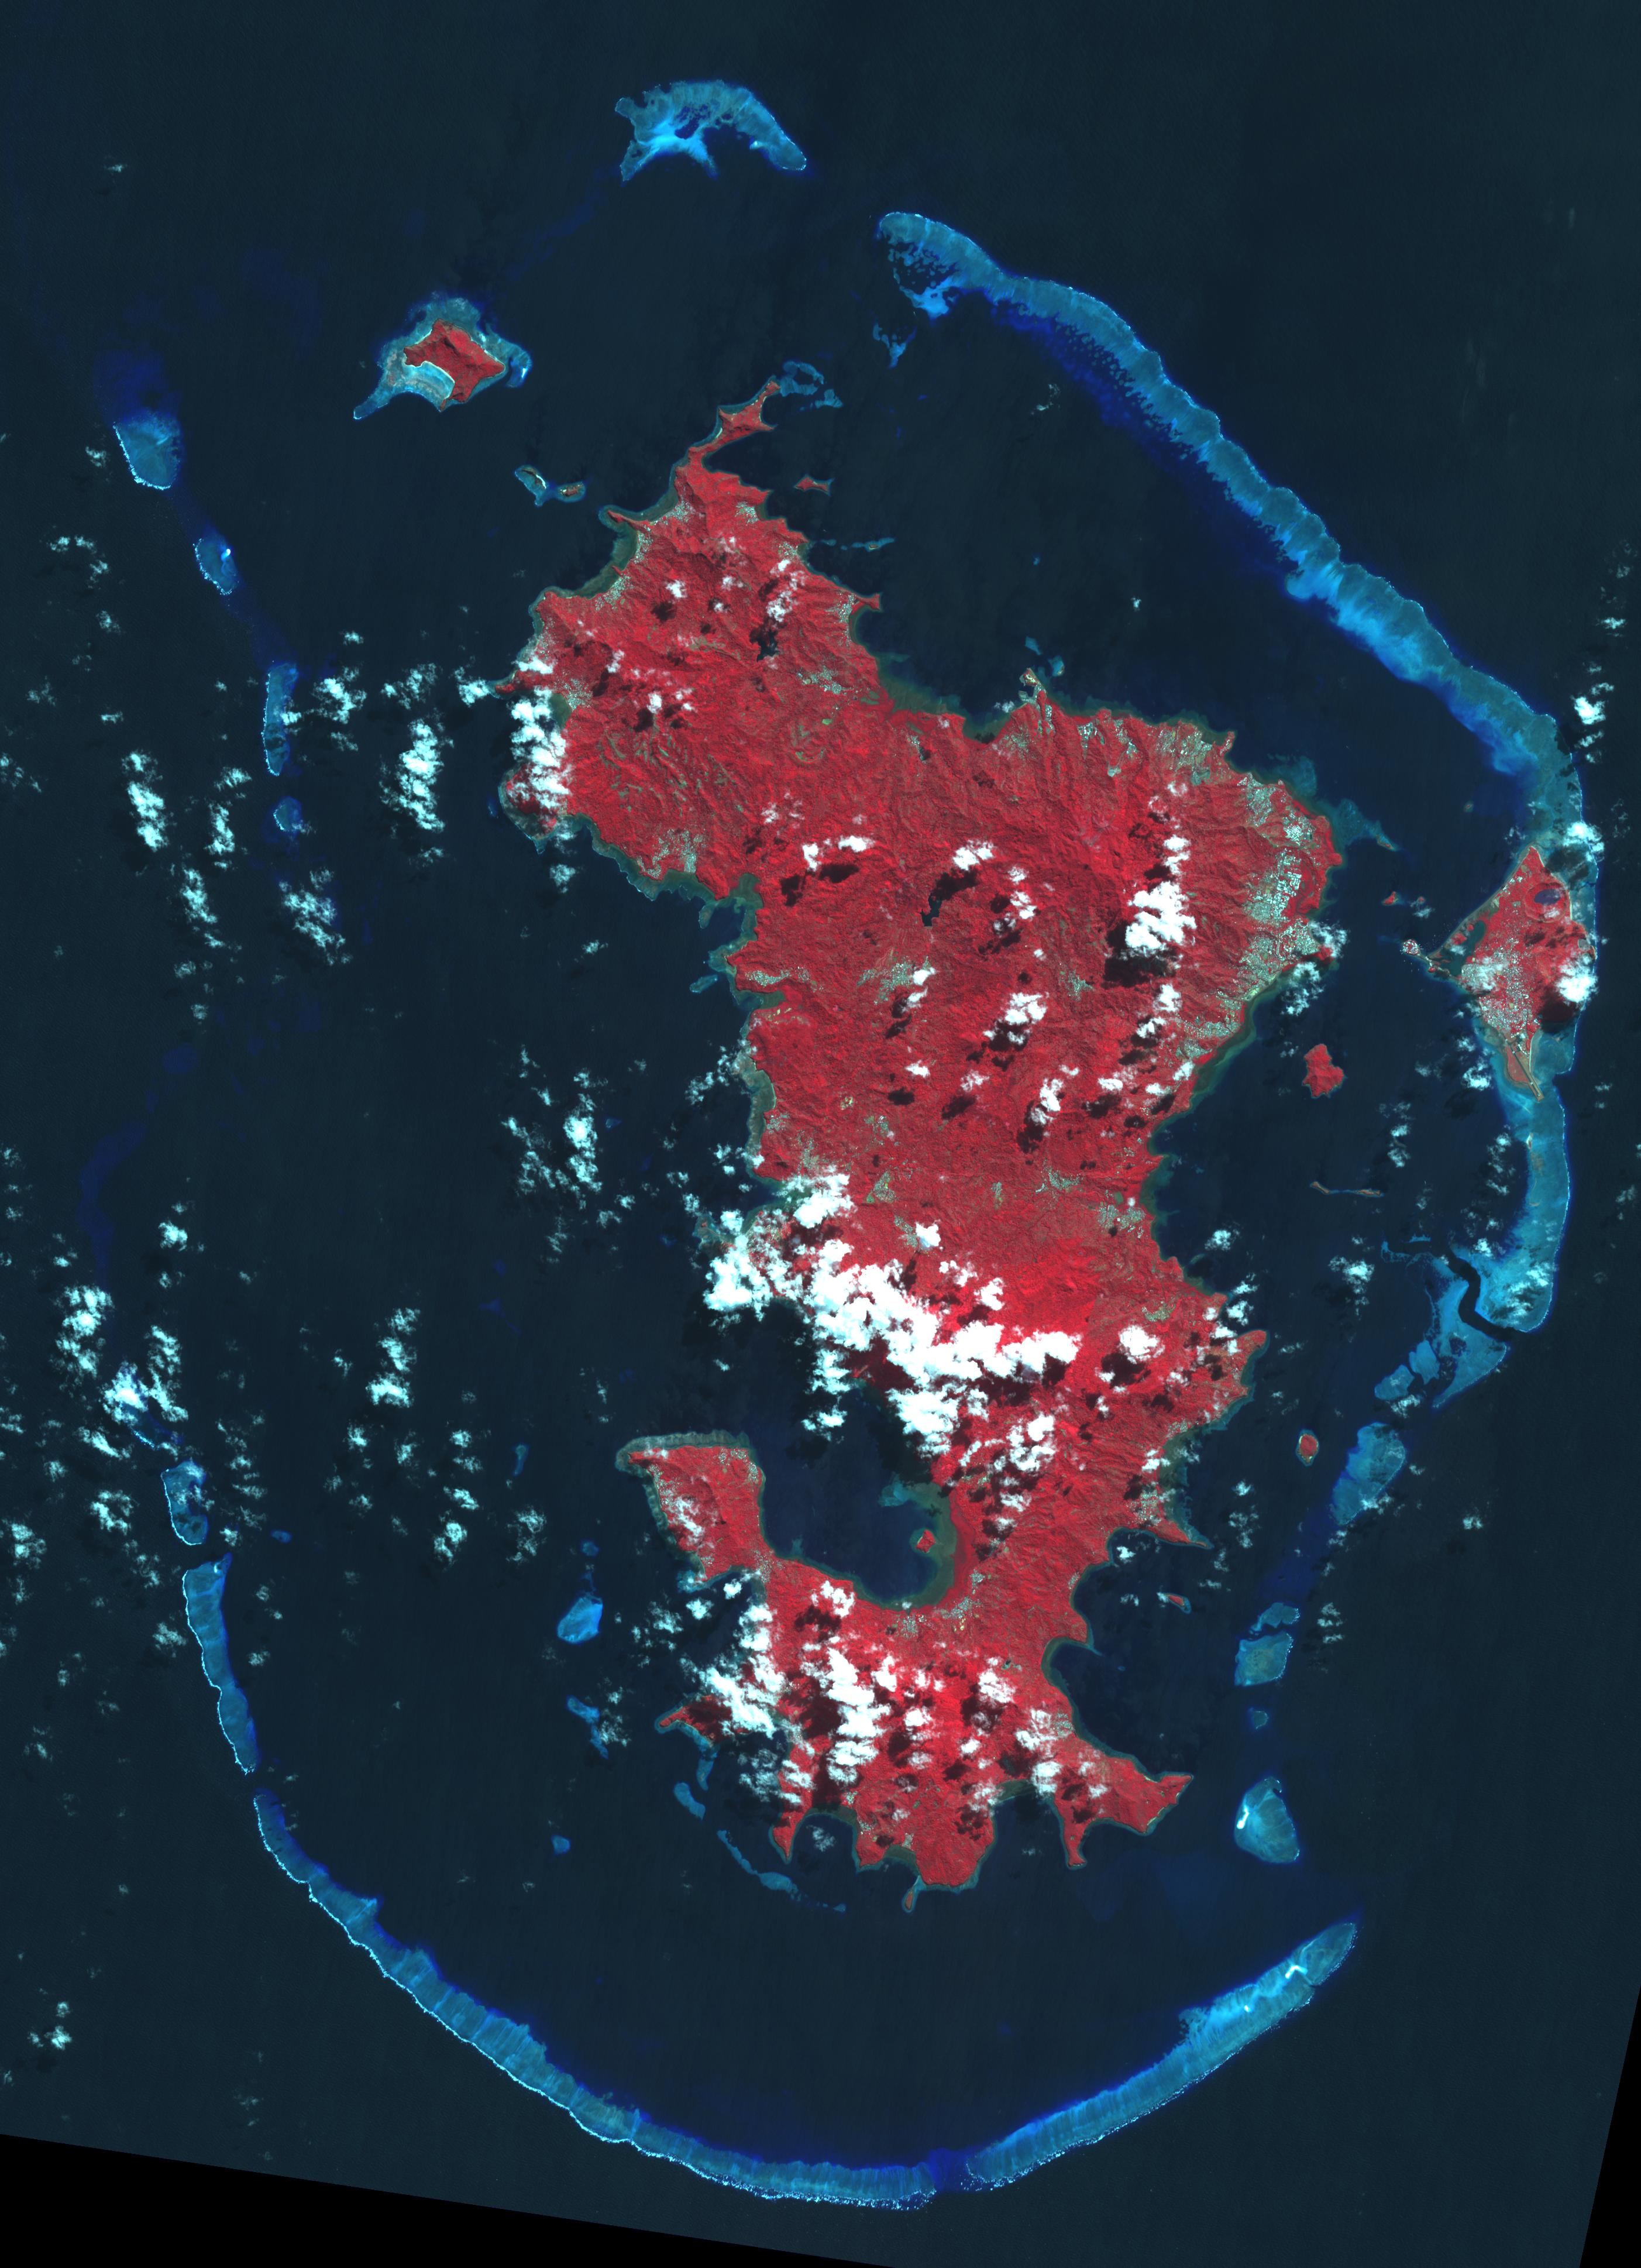

French Overseas Territory of Mayotte, Indian Ocean

Mayotte is a volcanic island in the Comoros archipelago between the eastern coast of Africa and the northern tip of Madagascar. It is a French Overseas Territory in the Indian Ocean. On December 14, the island was hit by devastating category-4 hurricane Chido, causing widespread damage and loss of life. The image was acquired June 7, 2016, covers an area of 42 by 58.5 km, and is located at 12.8 degrees south, 45.1 degrees east.

With its 14 spectral bands from the visible to the thermal infrared wavelength region and its high spatial resolution of about 50 to 300 feet (15 to 90 meters), ASTER images Earth to map and monitor the changing surface of our planet. ASTER is one of five Earth-observing instruments launched Dec. 18, 1999, on Terra. The instrument was built by Japan’s Ministry of Economy, Trade and Industry. A joint U.S./Japan science team is responsible for validation and calibration of the instrument and data products.

The broad spectral coverage and high spectral resolution of ASTER provides scientists in numerous disciplines with critical information for surface mapping and monitoring of dynamic conditions and temporal change. Example applications are monitoring glacial advances and retreats; monitoring potentially active volcanoes; identifying crop stress; determining cloud morphology and physical properties; wetlands evaluation; thermal pollution monitoring; coral reef degradation; surface temperature mapping of soils and geology; and measuring surface heat balance.

The U.S. science team is located at NASA’s Jet Propulsion Laboratory in Pasadena, Calif. The Terra mission is part of NASA’s Science Mission Directorate, Washington.

Credit: NASA/METI/AIST/Japan Space Systems, and U.S./Japan ASTER Science Team